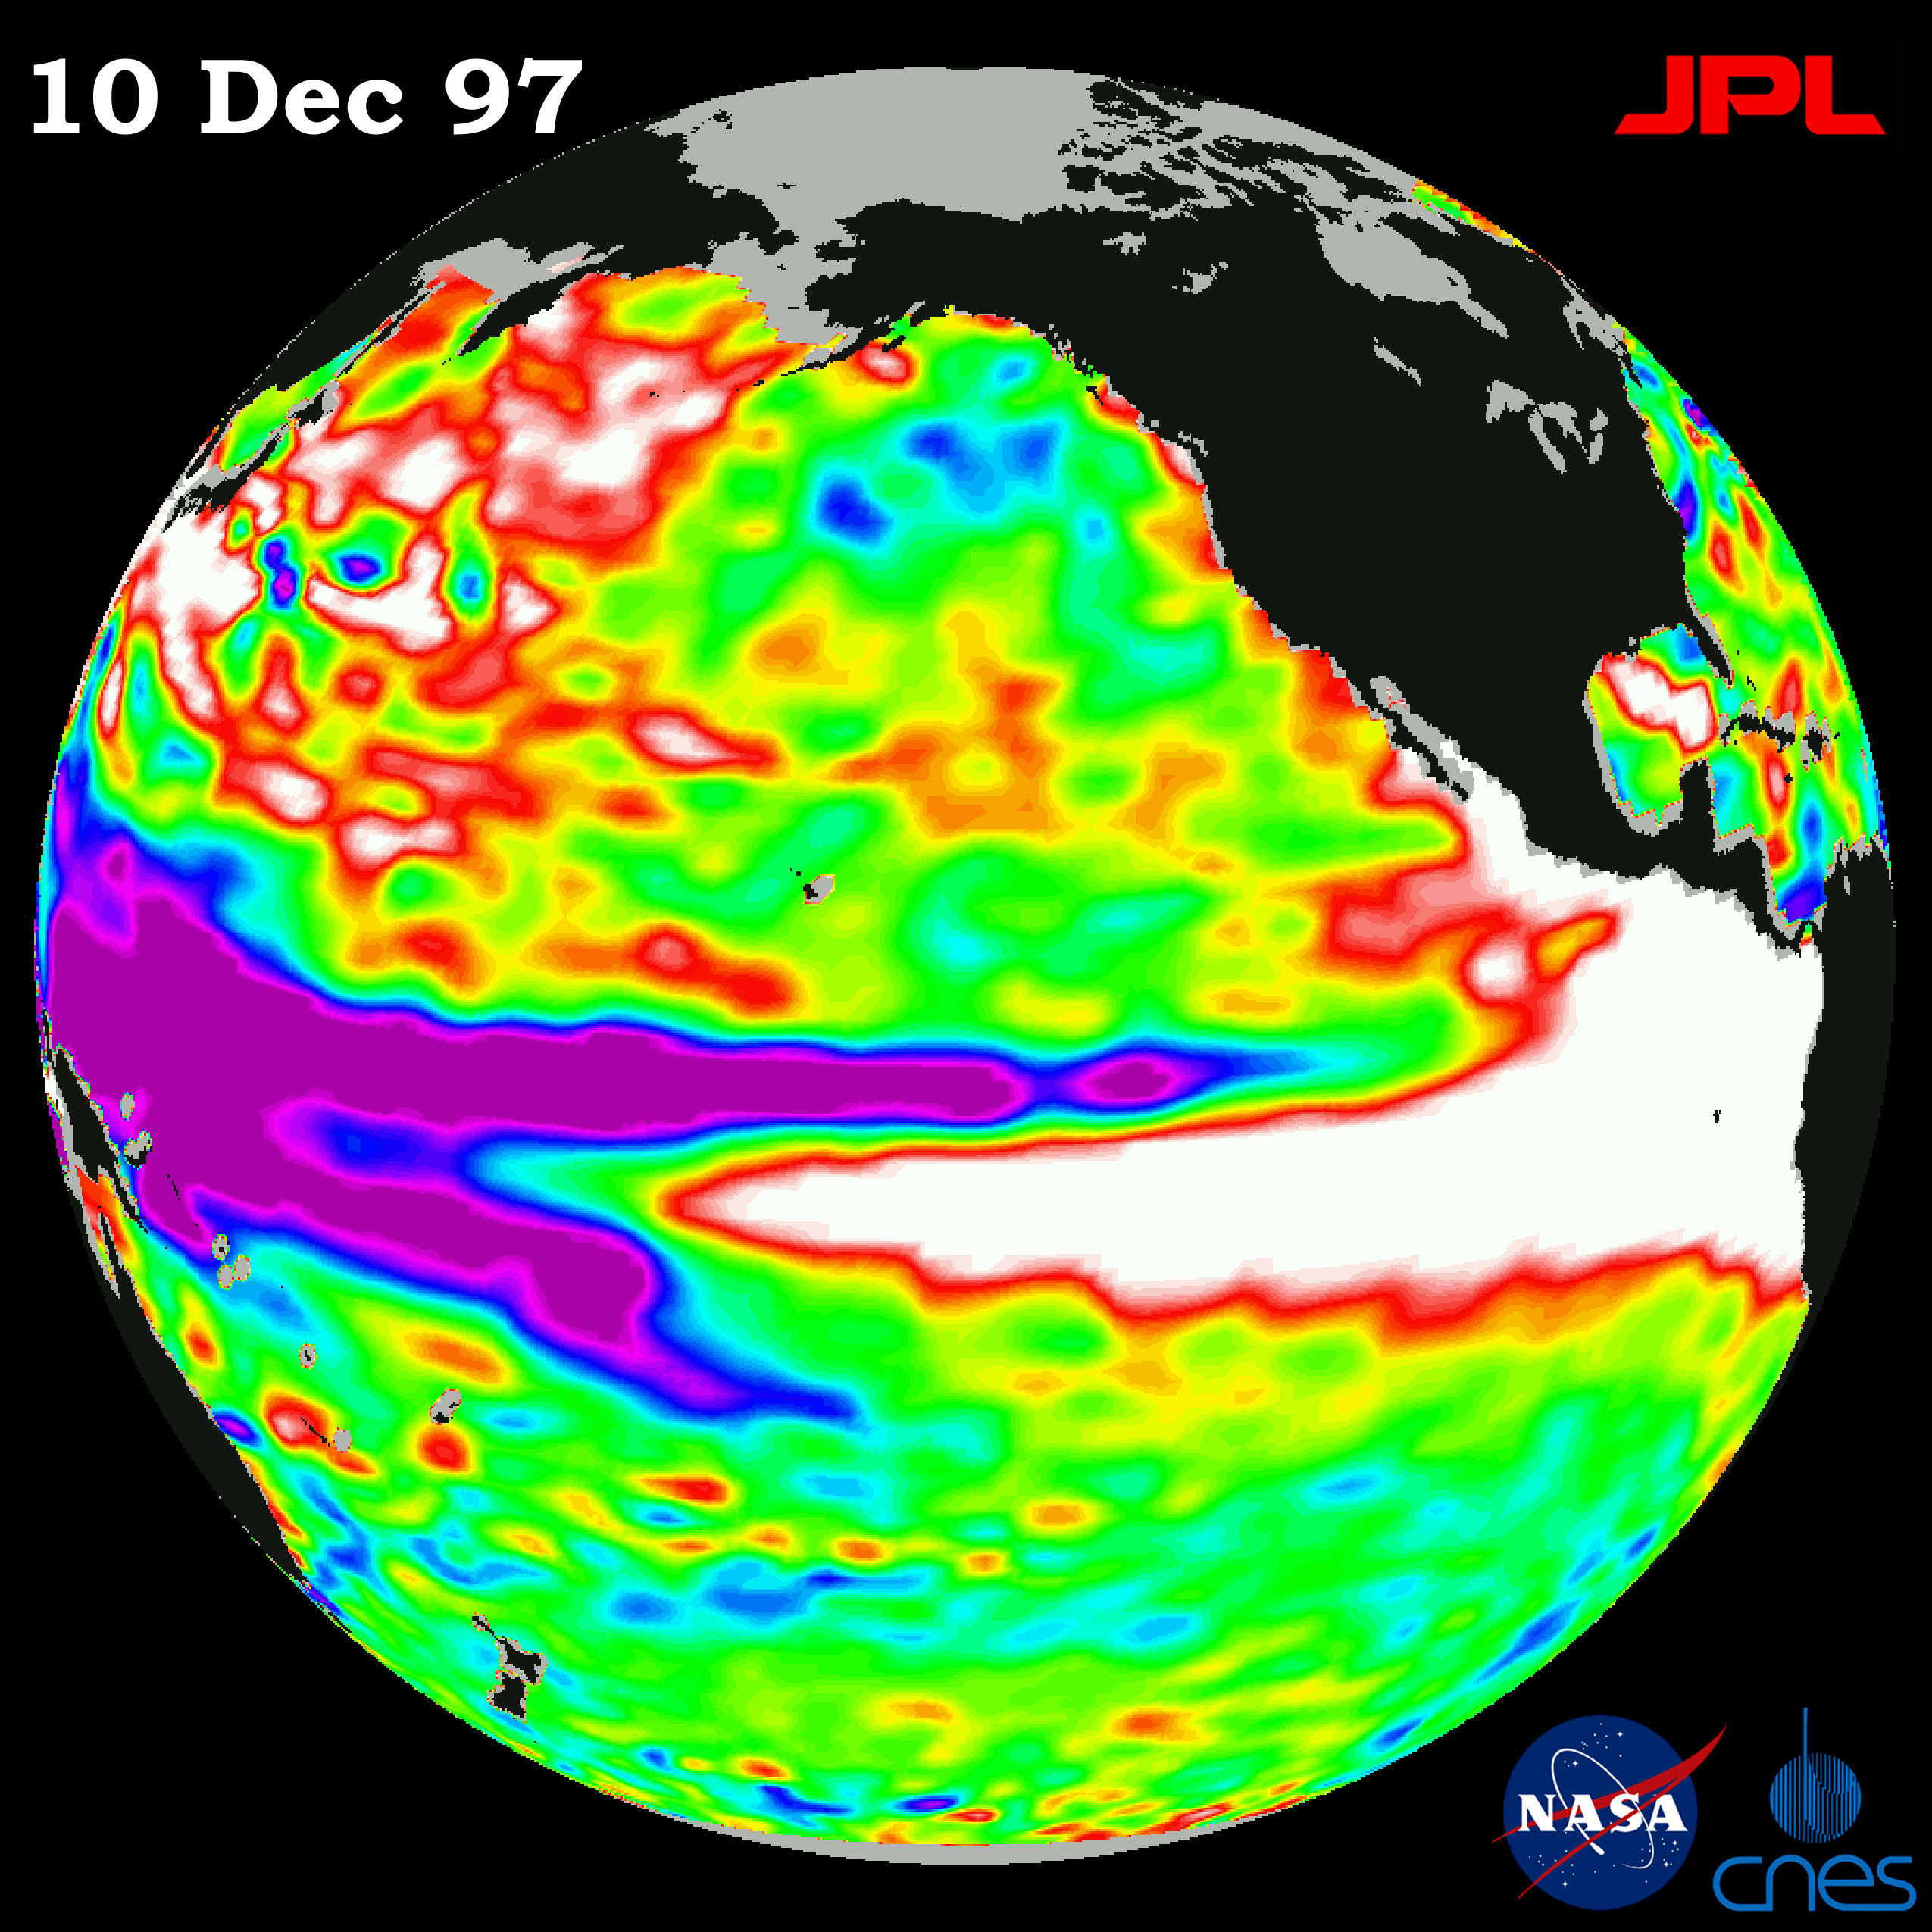

TOPEX/El Niño Watch – El Niño Rhythm, Dec, 10, 1997

This image of the Pacific Ocean was produced using sea surface height measurements taken by the U.S.-French TOPEX/Poseidon satellite. The image shows sea surface height relative to normal ocean conditions on Dec.10, 1997 and sea surface height is an indicator of the heat content of the ocean. The volume and area of the warm water pool related to El Niño has increased again after reaching a temporary low around Dec. 1. TOPEX/Poseidon has been tracking the fluctuations of the El Niño warm pool since it began early this year. Oceanographers believe the recent increases and decreases in the size of the warm water pool at the equator are part of the natural rhythm of El Niño and that the warm pool is occasionally pumped up by wind bursts blowing from the western and central Pacific Ocean. Each wind burst has triggered a temporary increase in area and volume of the warm pool. These data collected throughout 1997 have provided scientists with their first detailed view of how El Niño’s warm pool behaves because the TOPEX/Poseidon satellite measures the changing sea surface height with unprecedented precision. In this image, the white and red areas indicate unusual patterns of heat storage; in the white areas, the sea surface is between 14 and 32 centimeters (6 to 13 inches) above normal; in the red areas, it’s about 10 centimeters (4 inches) above normal. The green areas indicate normal conditions, while purple (the western Pacific) means at least 18 centimeters (7 inches) below normal sea level.

The El Niño phenomenon is thought to be triggered when the steady westward blowing trade winds weaken and even reverse direction. This change in the winds allows a large mass of warm water (the red and white area) that is normally located near Australia to move eastward along the equator until it reaches the coast of South America. The displacement of so much warm water affects evaporation, where rain clouds form and, consequently, alters the typical atmospheric jet stream patterns around the world. Using these global data, limited regional measurements from buoys and ships, and a forecasting model of the ocean-atmosphere system, the National Centers for Environmental Prediction (NCEP) of the National Oceanic and Atmospheric Administration, (NOAA), has issued an advisory indicating the presence of a strong El Niño condition throughout the winter.

Credit: NASA/JPL